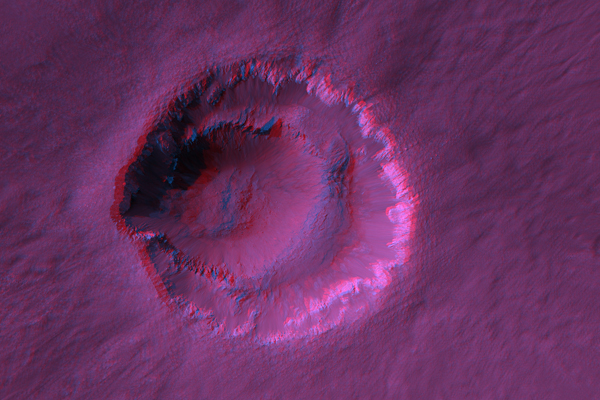

Stereo Anaglyphs of Ada Crater

Ada Crater is a fresh (recently-formed) impact crater formed close to the southern edge of Meridiani Planum, far to the southeast of the Opportunity rover.

Shown here are two red-blue color anaglyphs in which you can view the topography with red-blue glasses (blue filter over your right eye). Figure 1 covers the crater and shows a relatively large area but with 3x reduction of spatial scale (75 cm/pixel). The crater looks extremely deep, but that impression is greatly exaggerated! We acquire stereo pairs with separation angles much greater than that of our own eyes, in order to extract for accurate measurements.

But the effect on color anaglyphs is to exaggerate the relief, which can be vertigo-inducing over steep terrain.

Figure 2 covers a portion of the ejecta blanket at full resolution. Here the vertical exaggeration is quite helpful to visualize the subtle undulations.

(We previously released image PSP_001348_1770, but acquired a later image (PSP_1678_1770) over this same area but from a different viewing angle to provide stereo coverage. See PIA09372.)

Observation GeometryImage PSP_001678_1770 was taken by the High Resolution Imaging Science Experiment (HiRISE) camera onboard the Mars Reconnaissance Orbiter spacecraft on 05-Dec-2006. The complete image is centered at -3.0 degrees latitude, 356.8 degrees East longitude. The range to the target site was 305.1 km (190.7 miles). At this distance the image scale is 30.5 cm/pixel (with 1 x 1 binning) so objects ~92 cm across are resolved. The image shown here has been map-projected to 25 cm/pixel and north is up. The image was taken at a local Mars time of 03:44 PM and the scene is illuminated from the west with a solar incidence angle of 58 degrees, thus the sun was about 32 degrees above the horizon. At a solar longitude of 145.6 degrees, the season on Mars is Northern Summer.

NASA’s Jet Propulsion Laboratory, a division of the California Institute of Technology in Pasadena, manages the Mars Reconnaissance Orbiter for NASA’s Science Mission Directorate, Washington. Lockheed Martin Space Systems, Denver, is the prime contractor for the project and built the spacecraft. The High Resolution Imaging Science Experiment is operated by the University of Arizona, Tucson, and the instrument was built by Ball Aerospace and Technology Corp., Boulder, Colo.

Credit: NASA/JPL/Univ. of Arizona